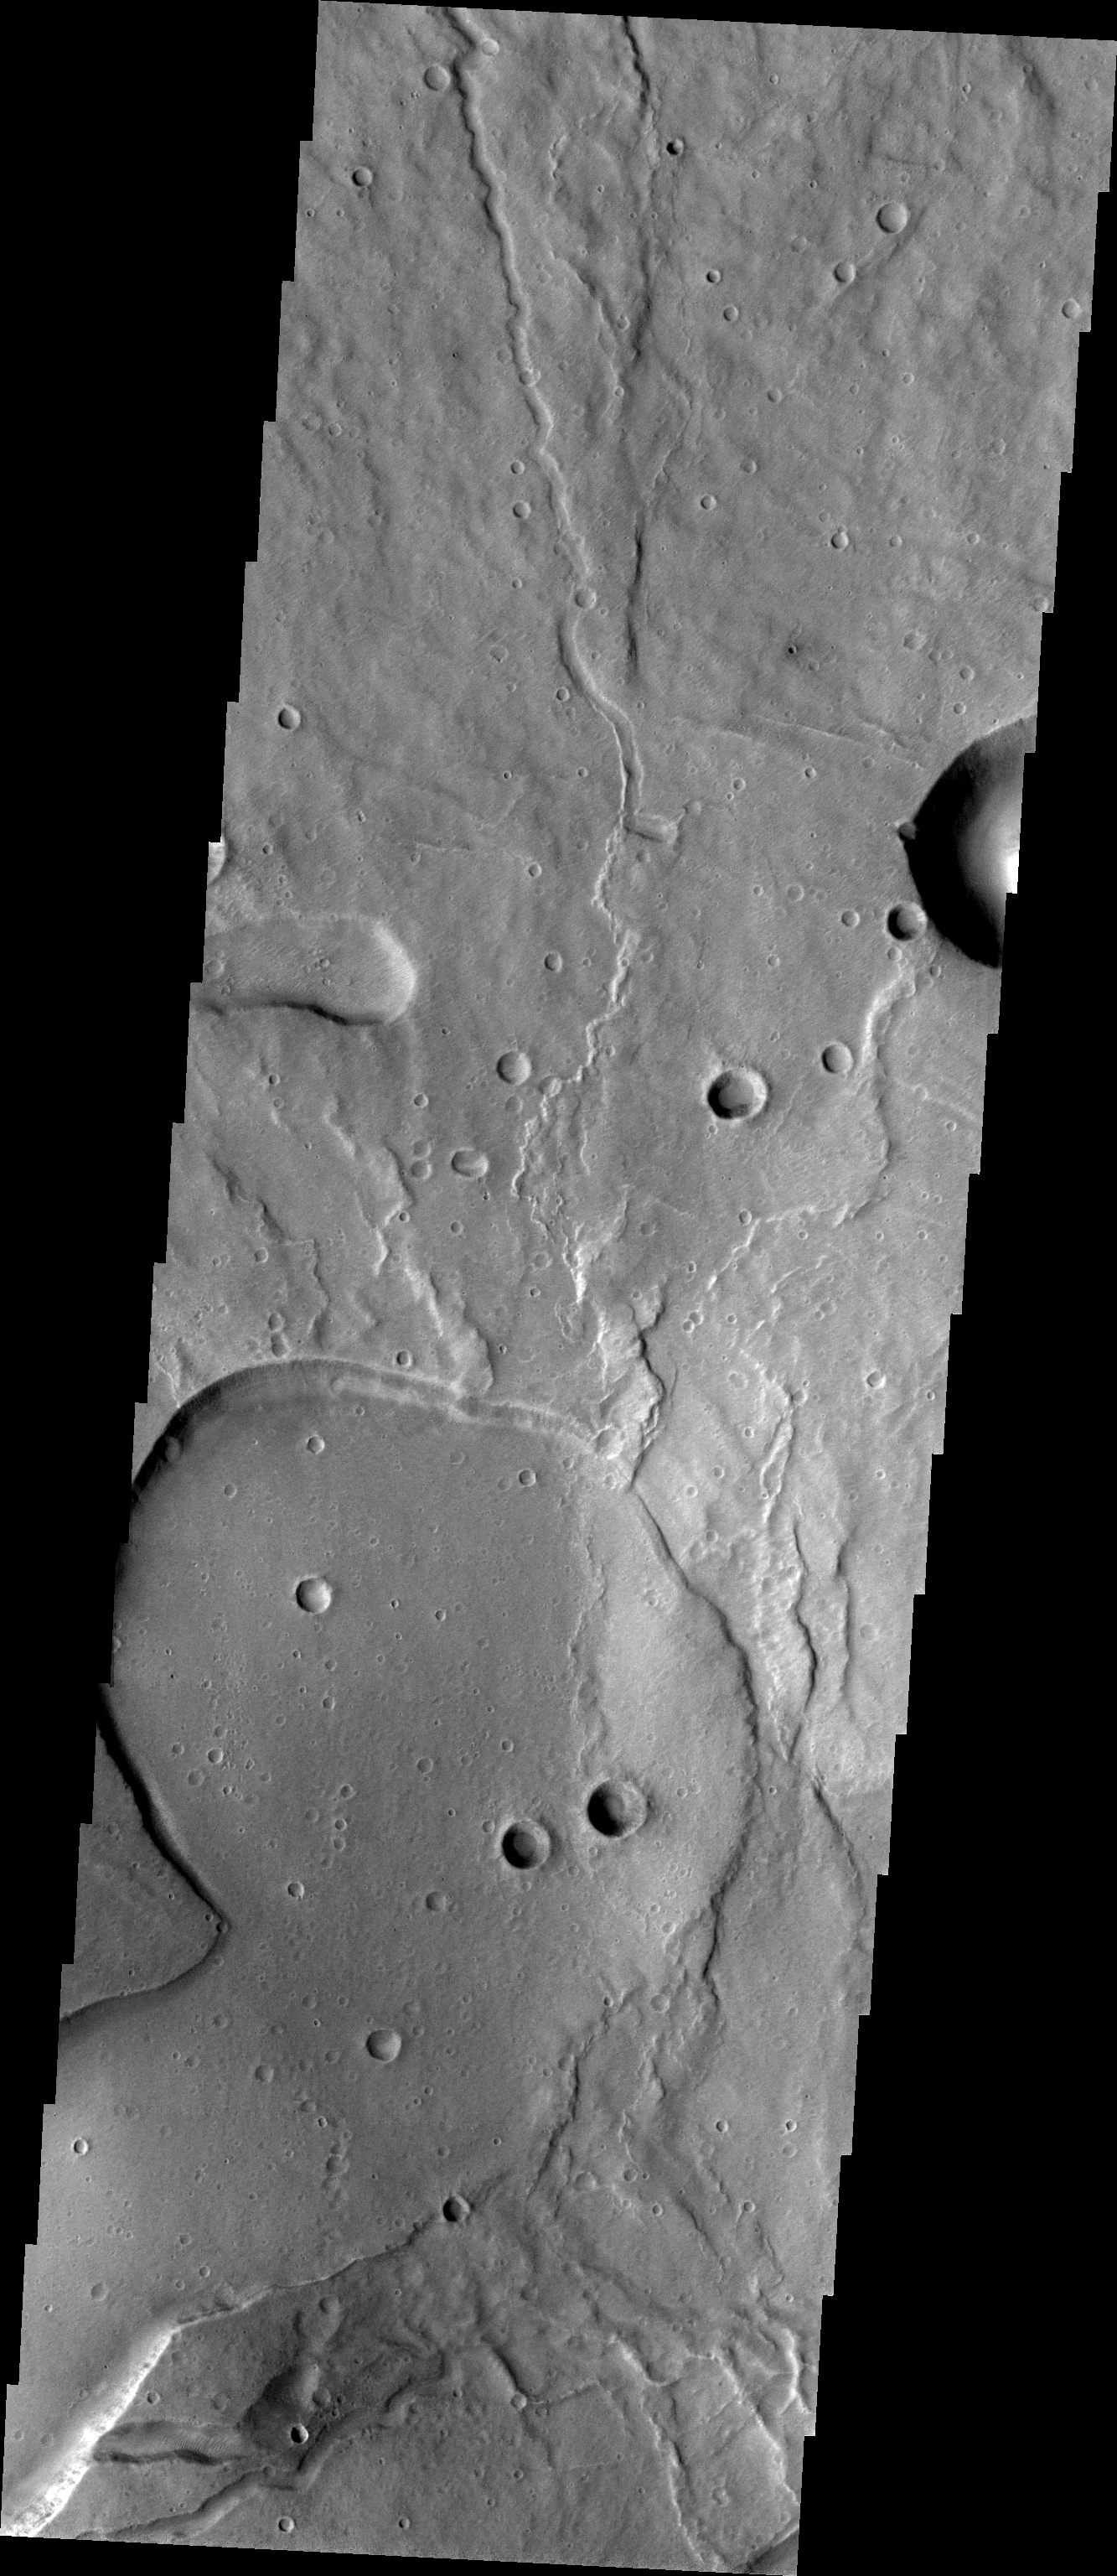

Tyrrhena Patera

This week we will be examining images of Tyrrhena Patera and its surroundings. Tyrrhena Patera is one of several moderate sized volcanoes located in the Martian southern highlands. While the volcanic edifice is only moderate in size (when compared to the larger Tharsis volcanoes), the surrounding volcanic materials cover an extensive area. Deep eroded channels on the slope of the volcano indicate that the volcano itself is likely composed of pyroclastic materials rather than flow materials.

Image information: VIS instrument. Latitude -21.3, Longitude 106.7 East (253.3 West). 19 meter/pixel resolution.

Note: this THEMIS visual image has not been radiometrically nor geometrically calibrated for this preliminary release. An empirical correction has been performed to remove instrumental effects. A linear shift has been applied in the cross-track and down-track direction to approximate spacecraft and planetary motion. Fully calibrated and geometrically projected images will be released through the Planetary Data System in accordance with Project policies at a later time.

NASA’s Jet Propulsion Laboratory manages the 2001 Mars Odyssey mission for NASA’s Office of Space Science, Washington, D.C. The Thermal Emission Imaging System (THEMIS) was developed by Arizona State University, Tempe, in collaboration with Raytheon Santa Barbara Remote Sensing. The THEMIS investigation is led by Dr. Philip Christensen at Arizona State University. Lockheed Martin Astronautics, Denver, is the prime contractor for the Odyssey project, and developed and built the orbiter. Mission operations are conducted jointly from Lockheed Martin and from JPL, a division of the California Institute of Technology in Pasadena.

Credit: NASA/JPL/Arizona State University